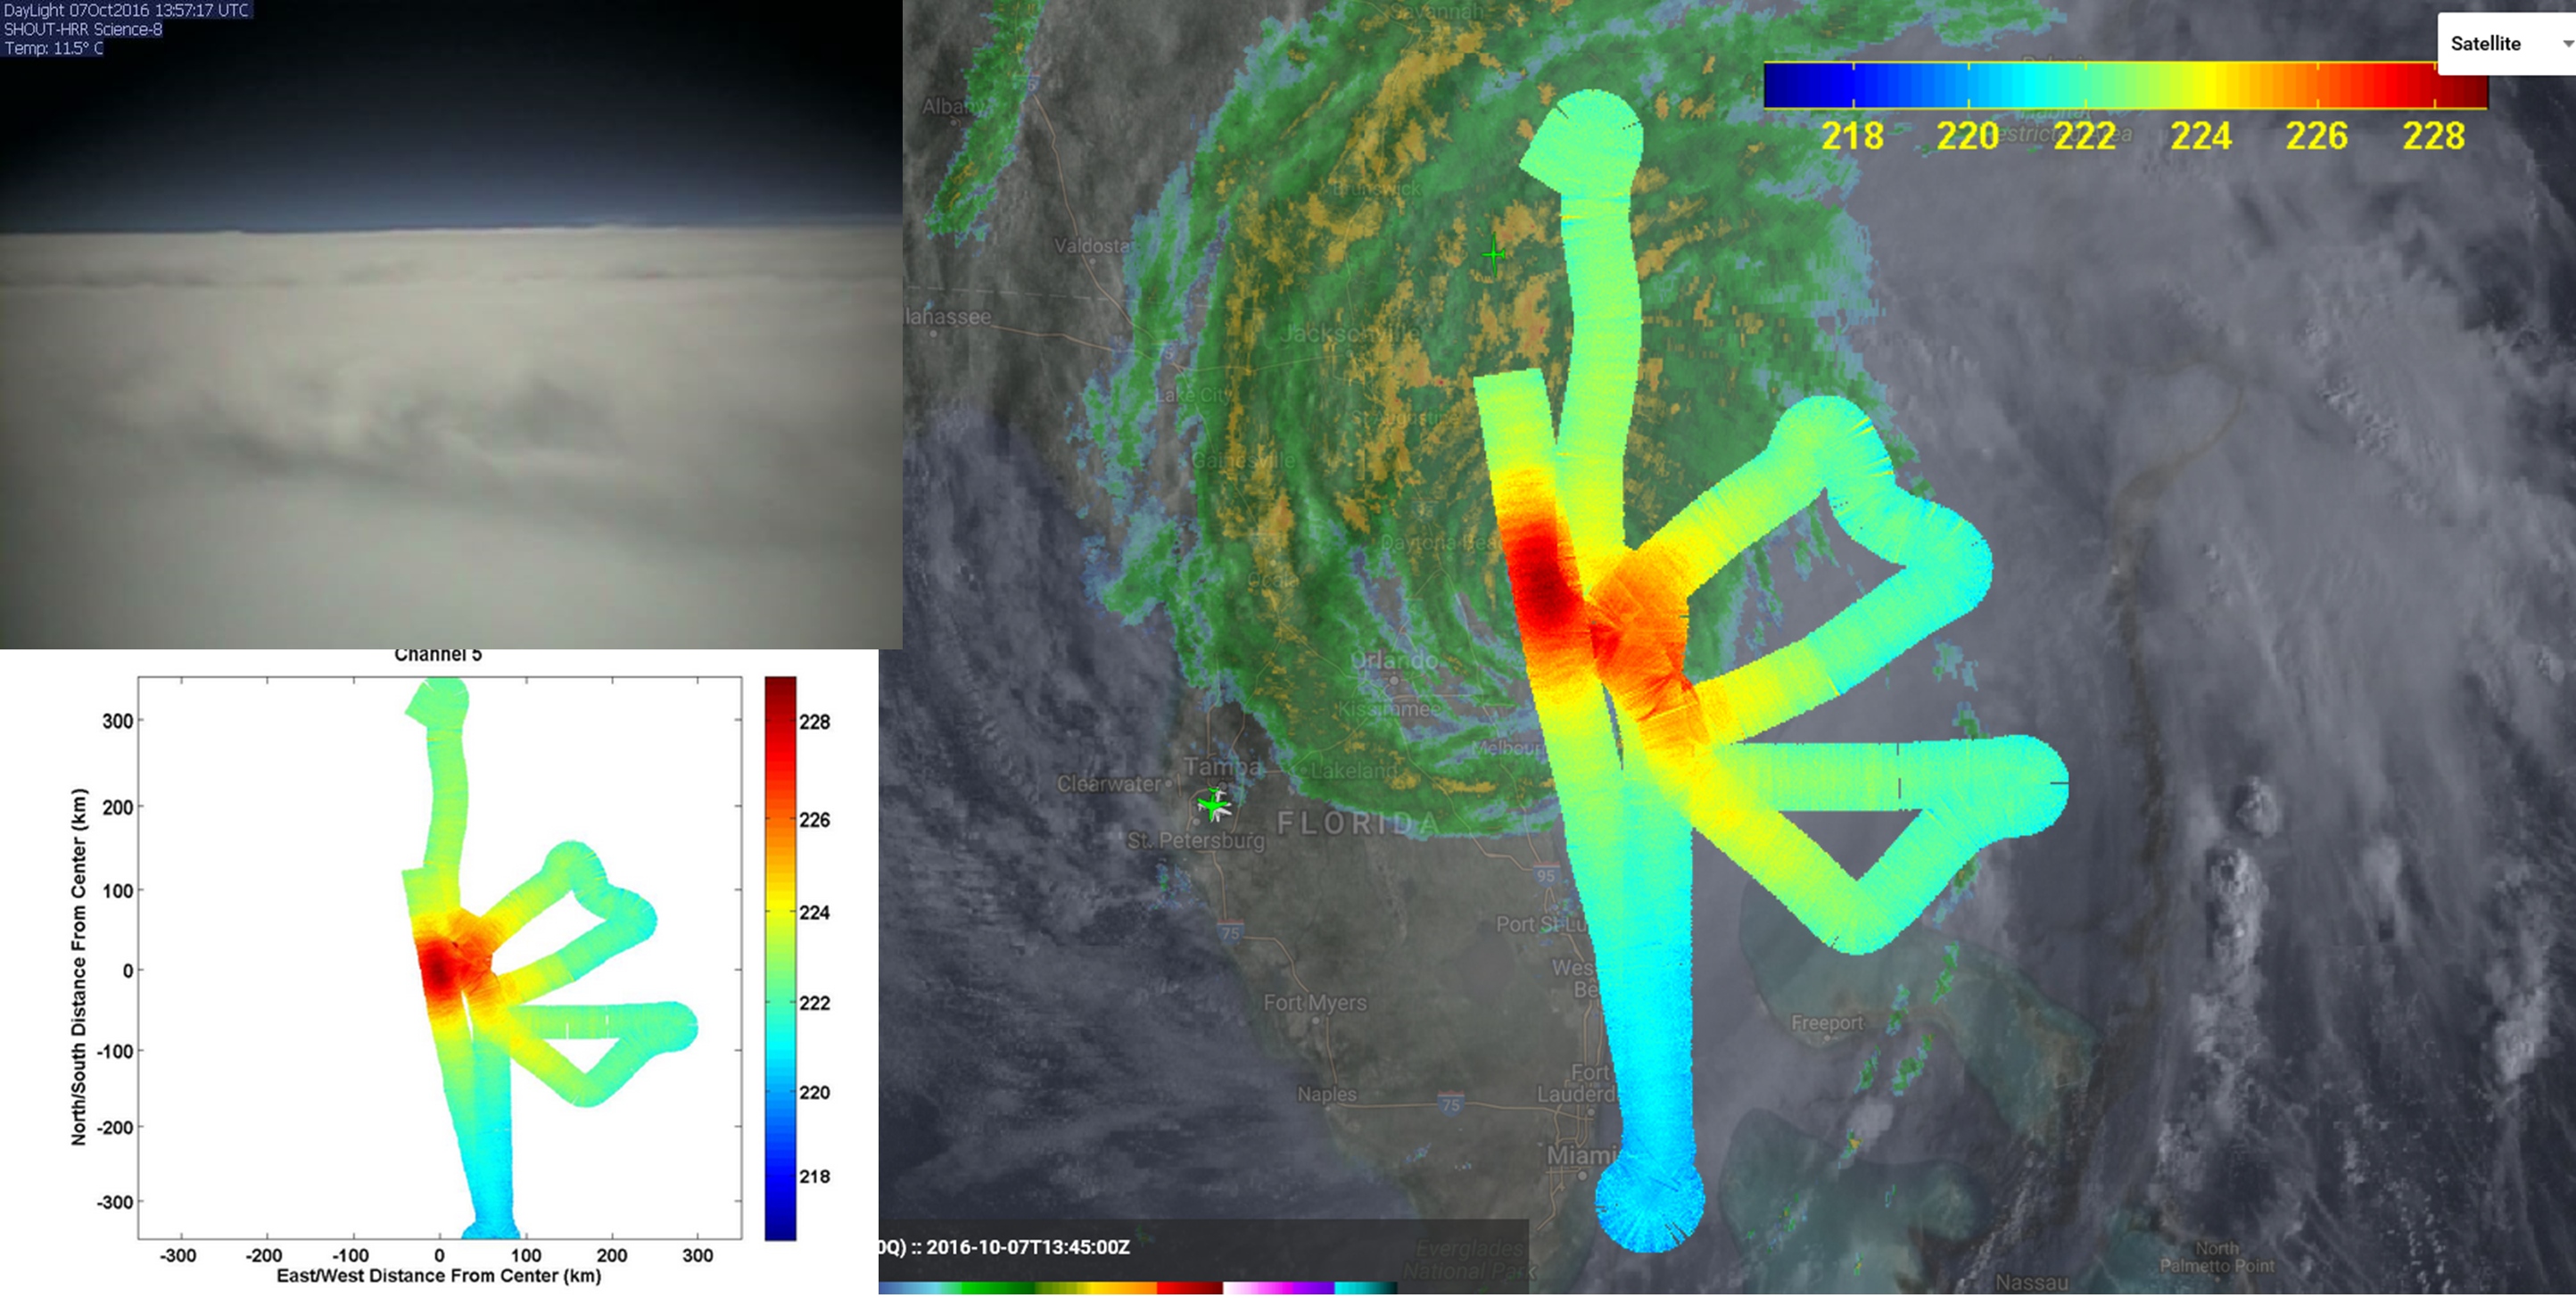

JPL’s HAMSR Looks Inside Hurricane Matthew’s Spiral Cloud Bands

JPL’s HAMSR instrument flew above Hurricane Matthew on Oct. 7 aboard a NASA Global Hawk aircraft. Right: atmospheric temperatures overlaid atop ground-based radar and satellite visible images. Reds are areas without clouds; blues show ice and heavy precipitation. Upper left: Global Hawk visible image.

Credit: NASA/JPL-Caltech HAMSR team/NOAA SHOUT Team/NASA Global Hawk Team